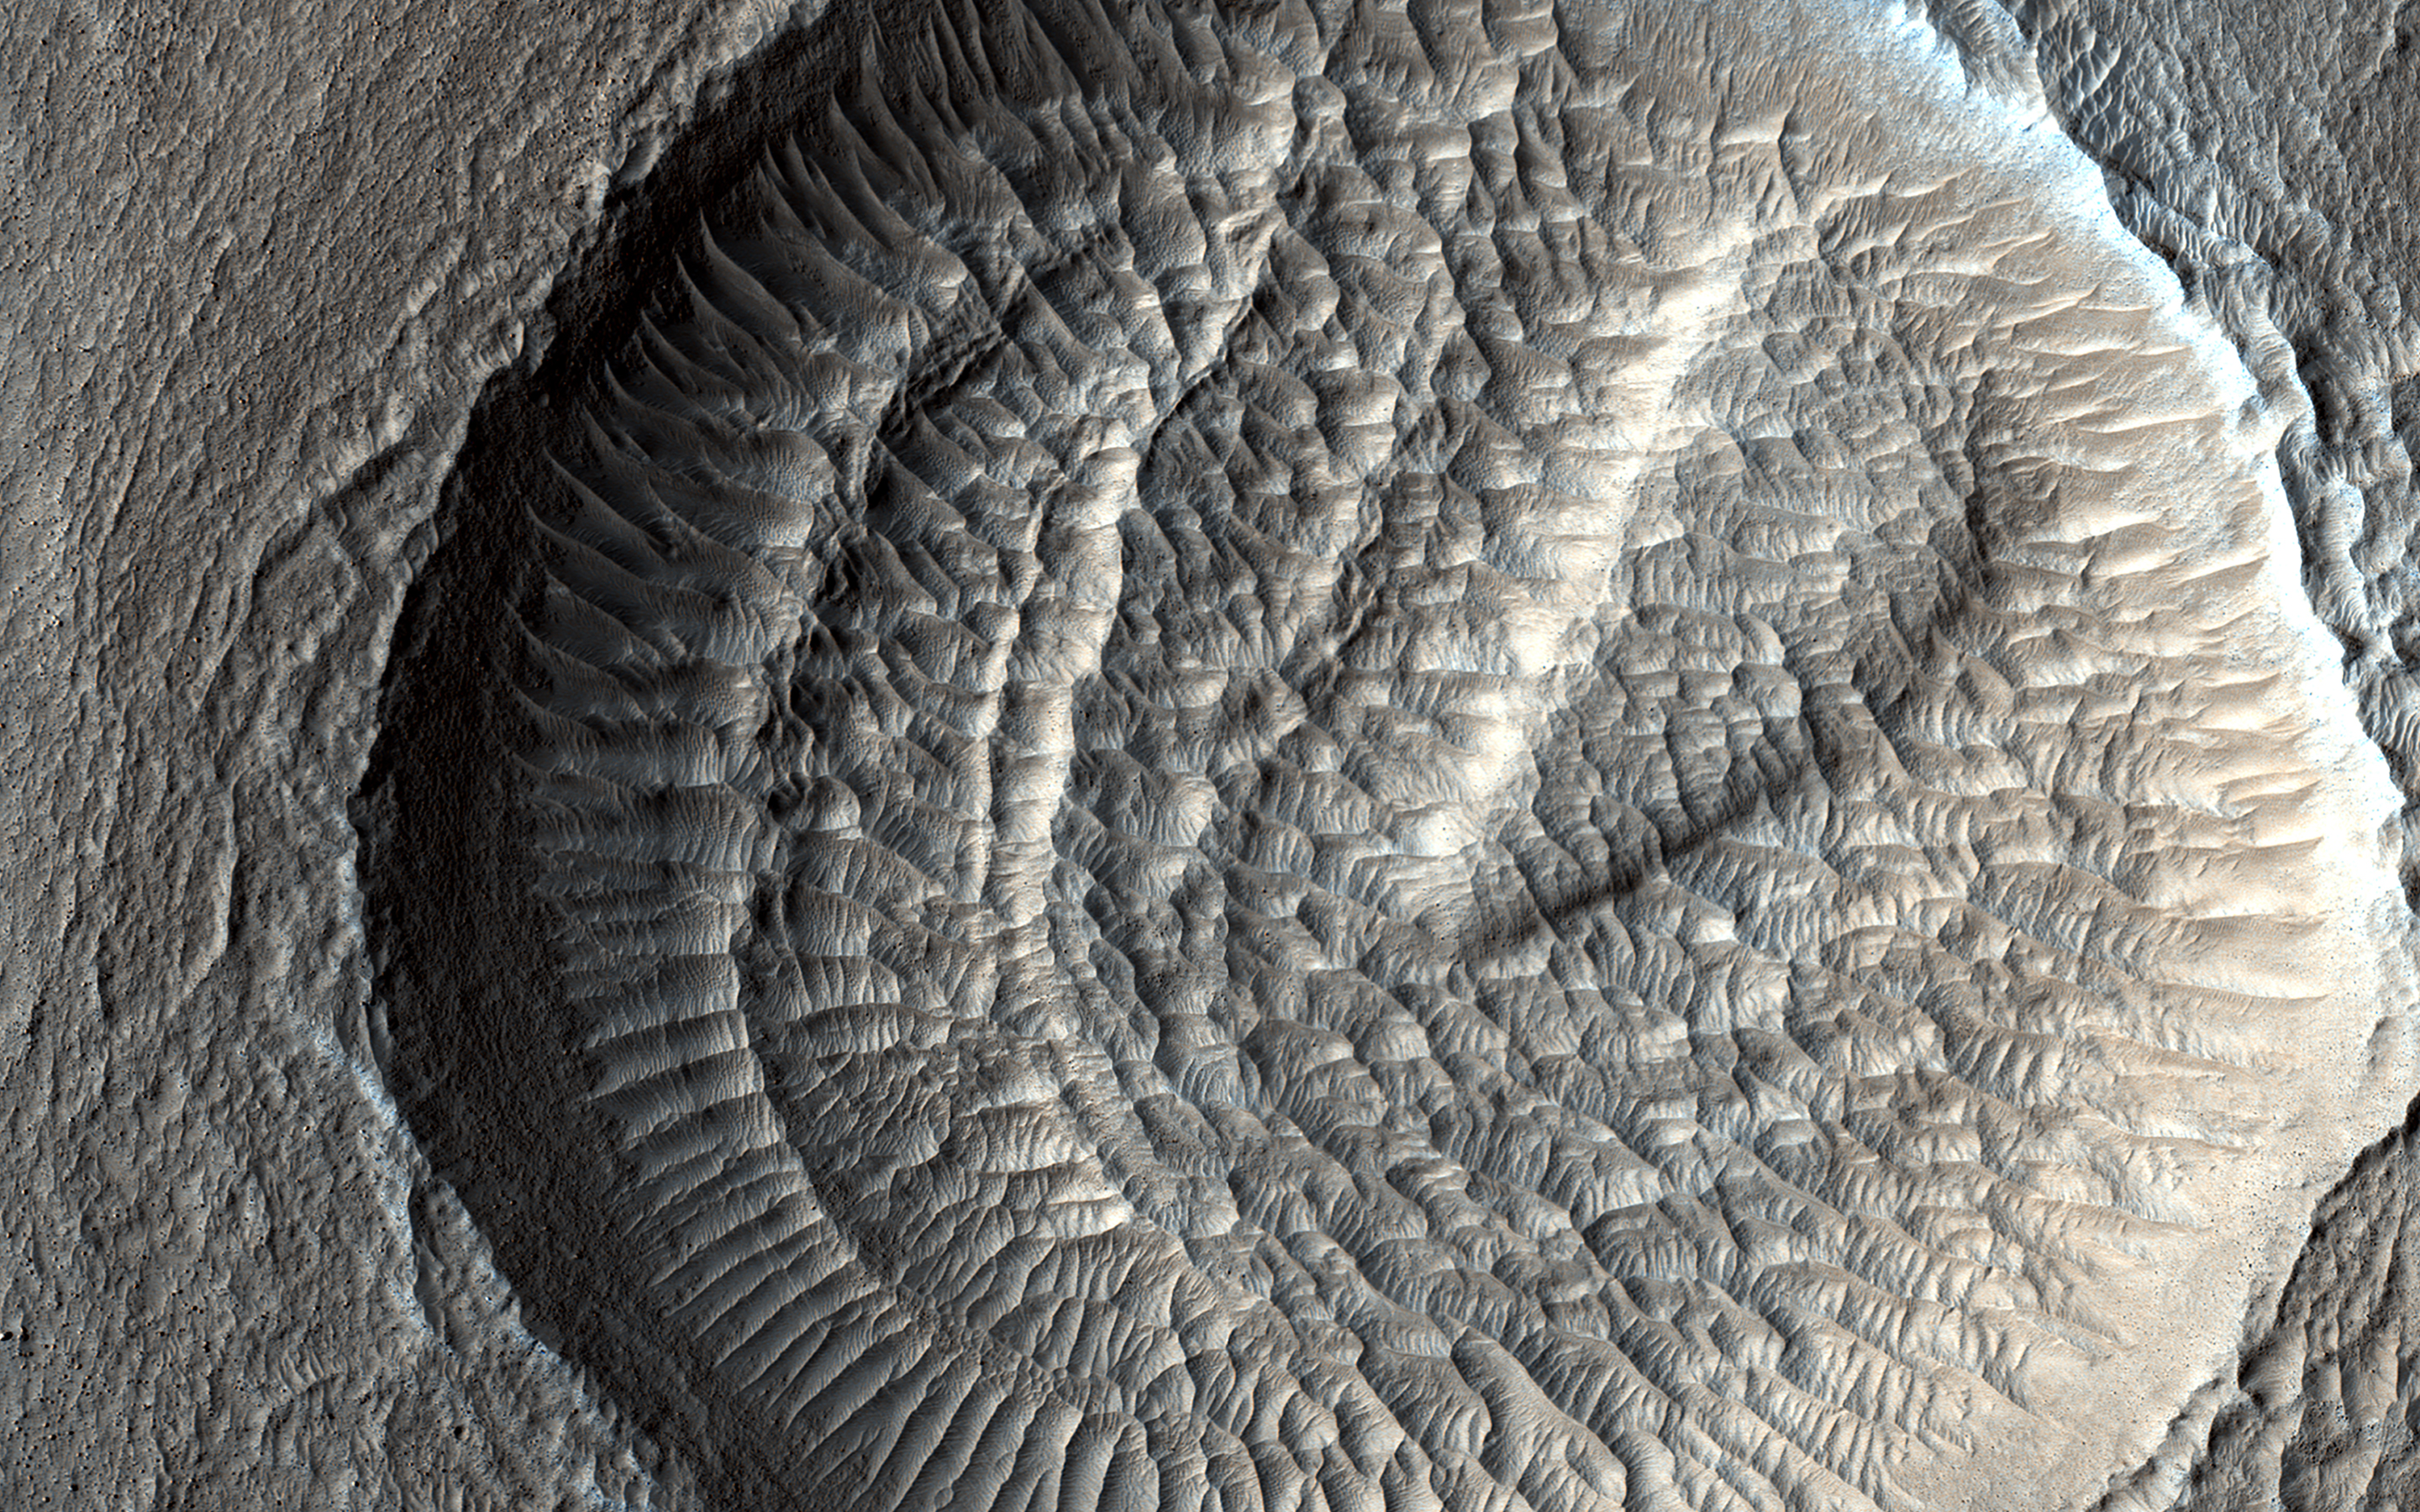

Layered Deposits and Wind Ripples

These impact craters in the northern middle latitudes have interesting interiors: all of them have wind-blown (aeolian) ripples.

Outside of the craters and along the crater floors, the ripples are all oriented in the same direction. However, along the walls of some of the larger craters, the ripples are situated radially away from the center, indicating the winds moving inside the larger craters can be influenced by the topography of the crater wall.

Additionally, many of the larger craters have layered mesas along their floors that are likely sedimentary deposits laid down after the craters formed but prior to the development of the aeolian ripples.

The map is projected here at a scale of 50 centimeters (19.7 inches) per pixel. (The original image scale is 58.6 centimeters [23.1 inches] per pixel [with 2 x 2 binning]; objects on the order of 176 centimeters [69.3 inches] across are resolved.) North is up.

The University of Arizona, in Tucson, operates HiRISE, which was built by Ball Aerospace & Technologies Corp., in Boulder, Colorado. NASA’s Jet Propulsion Laboratory, a division of Caltech in Pasadena, California, manages the Mars Reconnaissance Orbiter Project for NASA’s Science Mission Directorate, Washington.

Credit: NASA/JPL-Caltech/University of Arizona